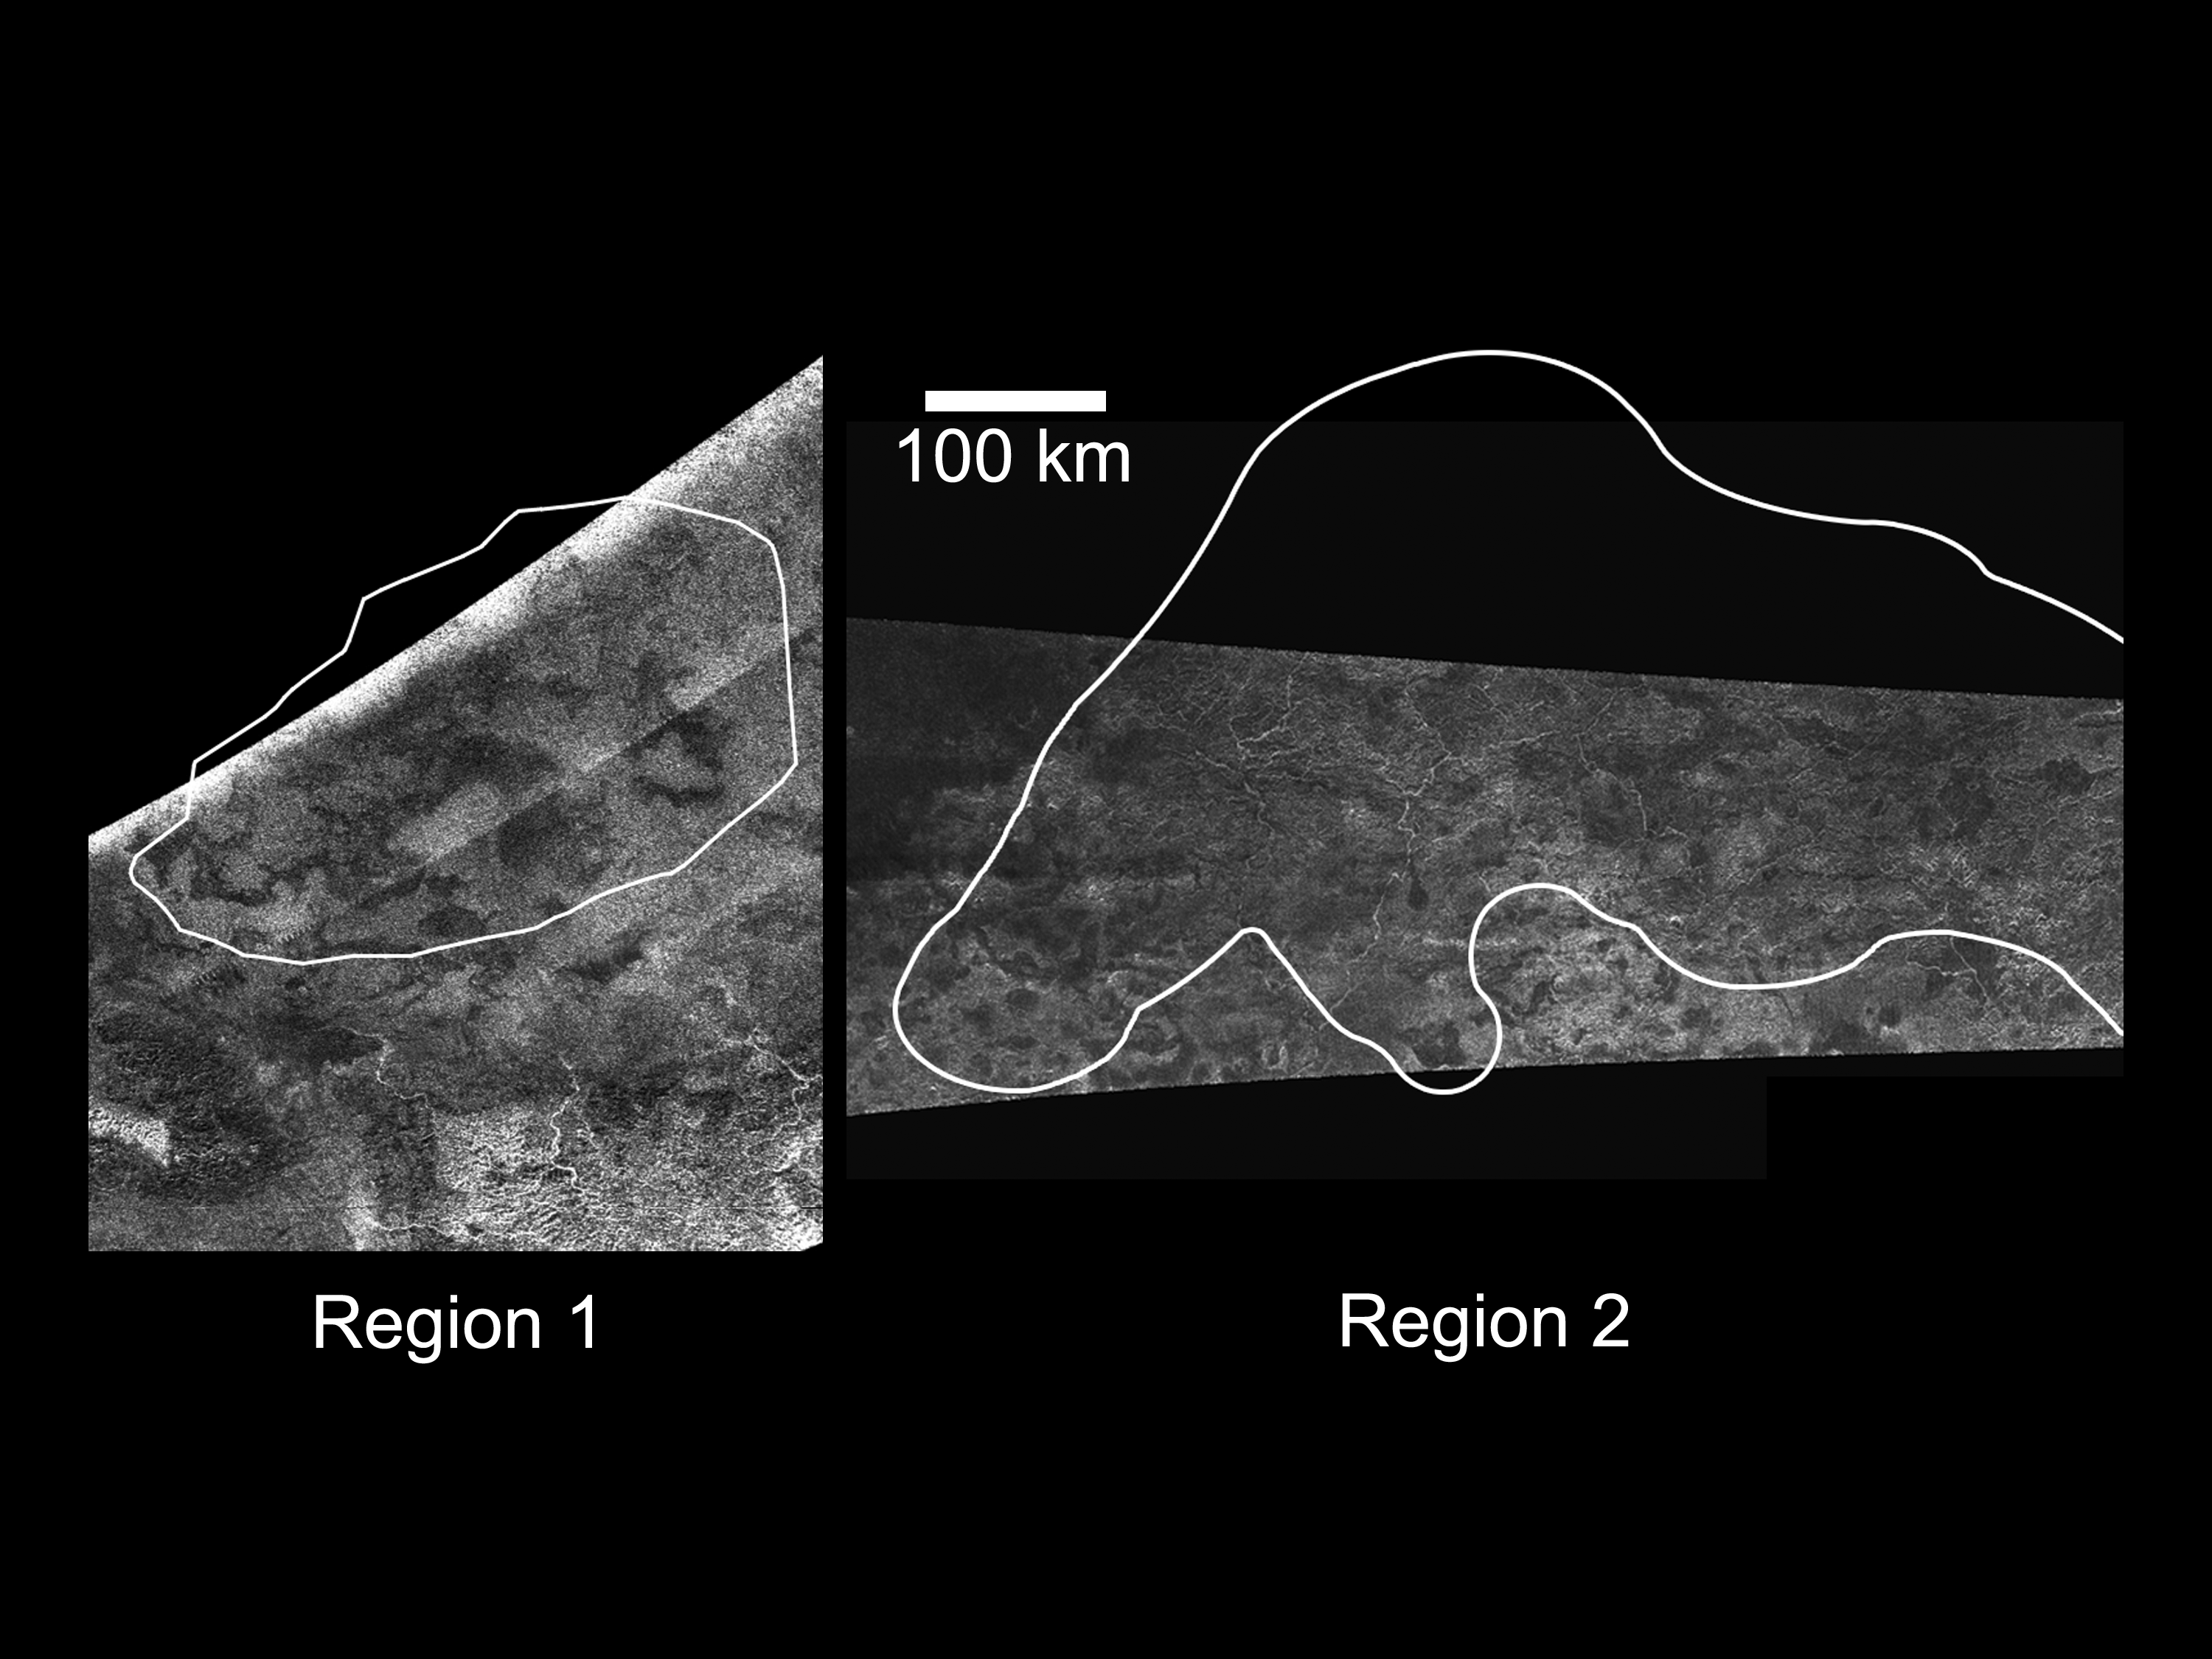

Active Cryovolcanic Features on Titan?

The Cassini Radar Mapper imaged Titan on Feb. 22, 2008 (as shown on the left) and April 30, 2006 (as shown on the right).

These radar images show the outlines of regions “1” and “2” identified by Cassini’s visual and infrared mapping spectrometer and inferred to be variable (see VIMS flat map, PIA11701), and which have been hypothesized to be due to cryovolcanic activity. The lobate, flow-like features in region 1 are consistent with this interpretation.

Region 1 is just north of the feature named Hotei Arcus and is centered on 28 degrees south latitude by 78 degrees west longitude. The region is about 400 kilometers (249 miles) across. Region 2 is on the western part of Xanadu and is centered on 7 degrees south latitude by 135 degrees west longitude. This region is about 900 kilometers (560 miles) across. In both cases, north is up, and features as small as 300-500 meters can be resolved.

The Cassini-Huygens mission is a cooperative project of NASA, the European Space Agency and the Italian Space Agency. NASA’s Jet Propulsion Laboratory, a division of the California Institute of Technology in Pasadena, manages the mission for NASA’s Science Mission Directorate, Washington, D.C. The Cassini orbiter was designed, developed and assembled at JPL. The radar instrument was built by JPL and the Italian Space Agency, working with team members from the United States and several European countries.

Credit: NASA/JPL-Caltech/ASI